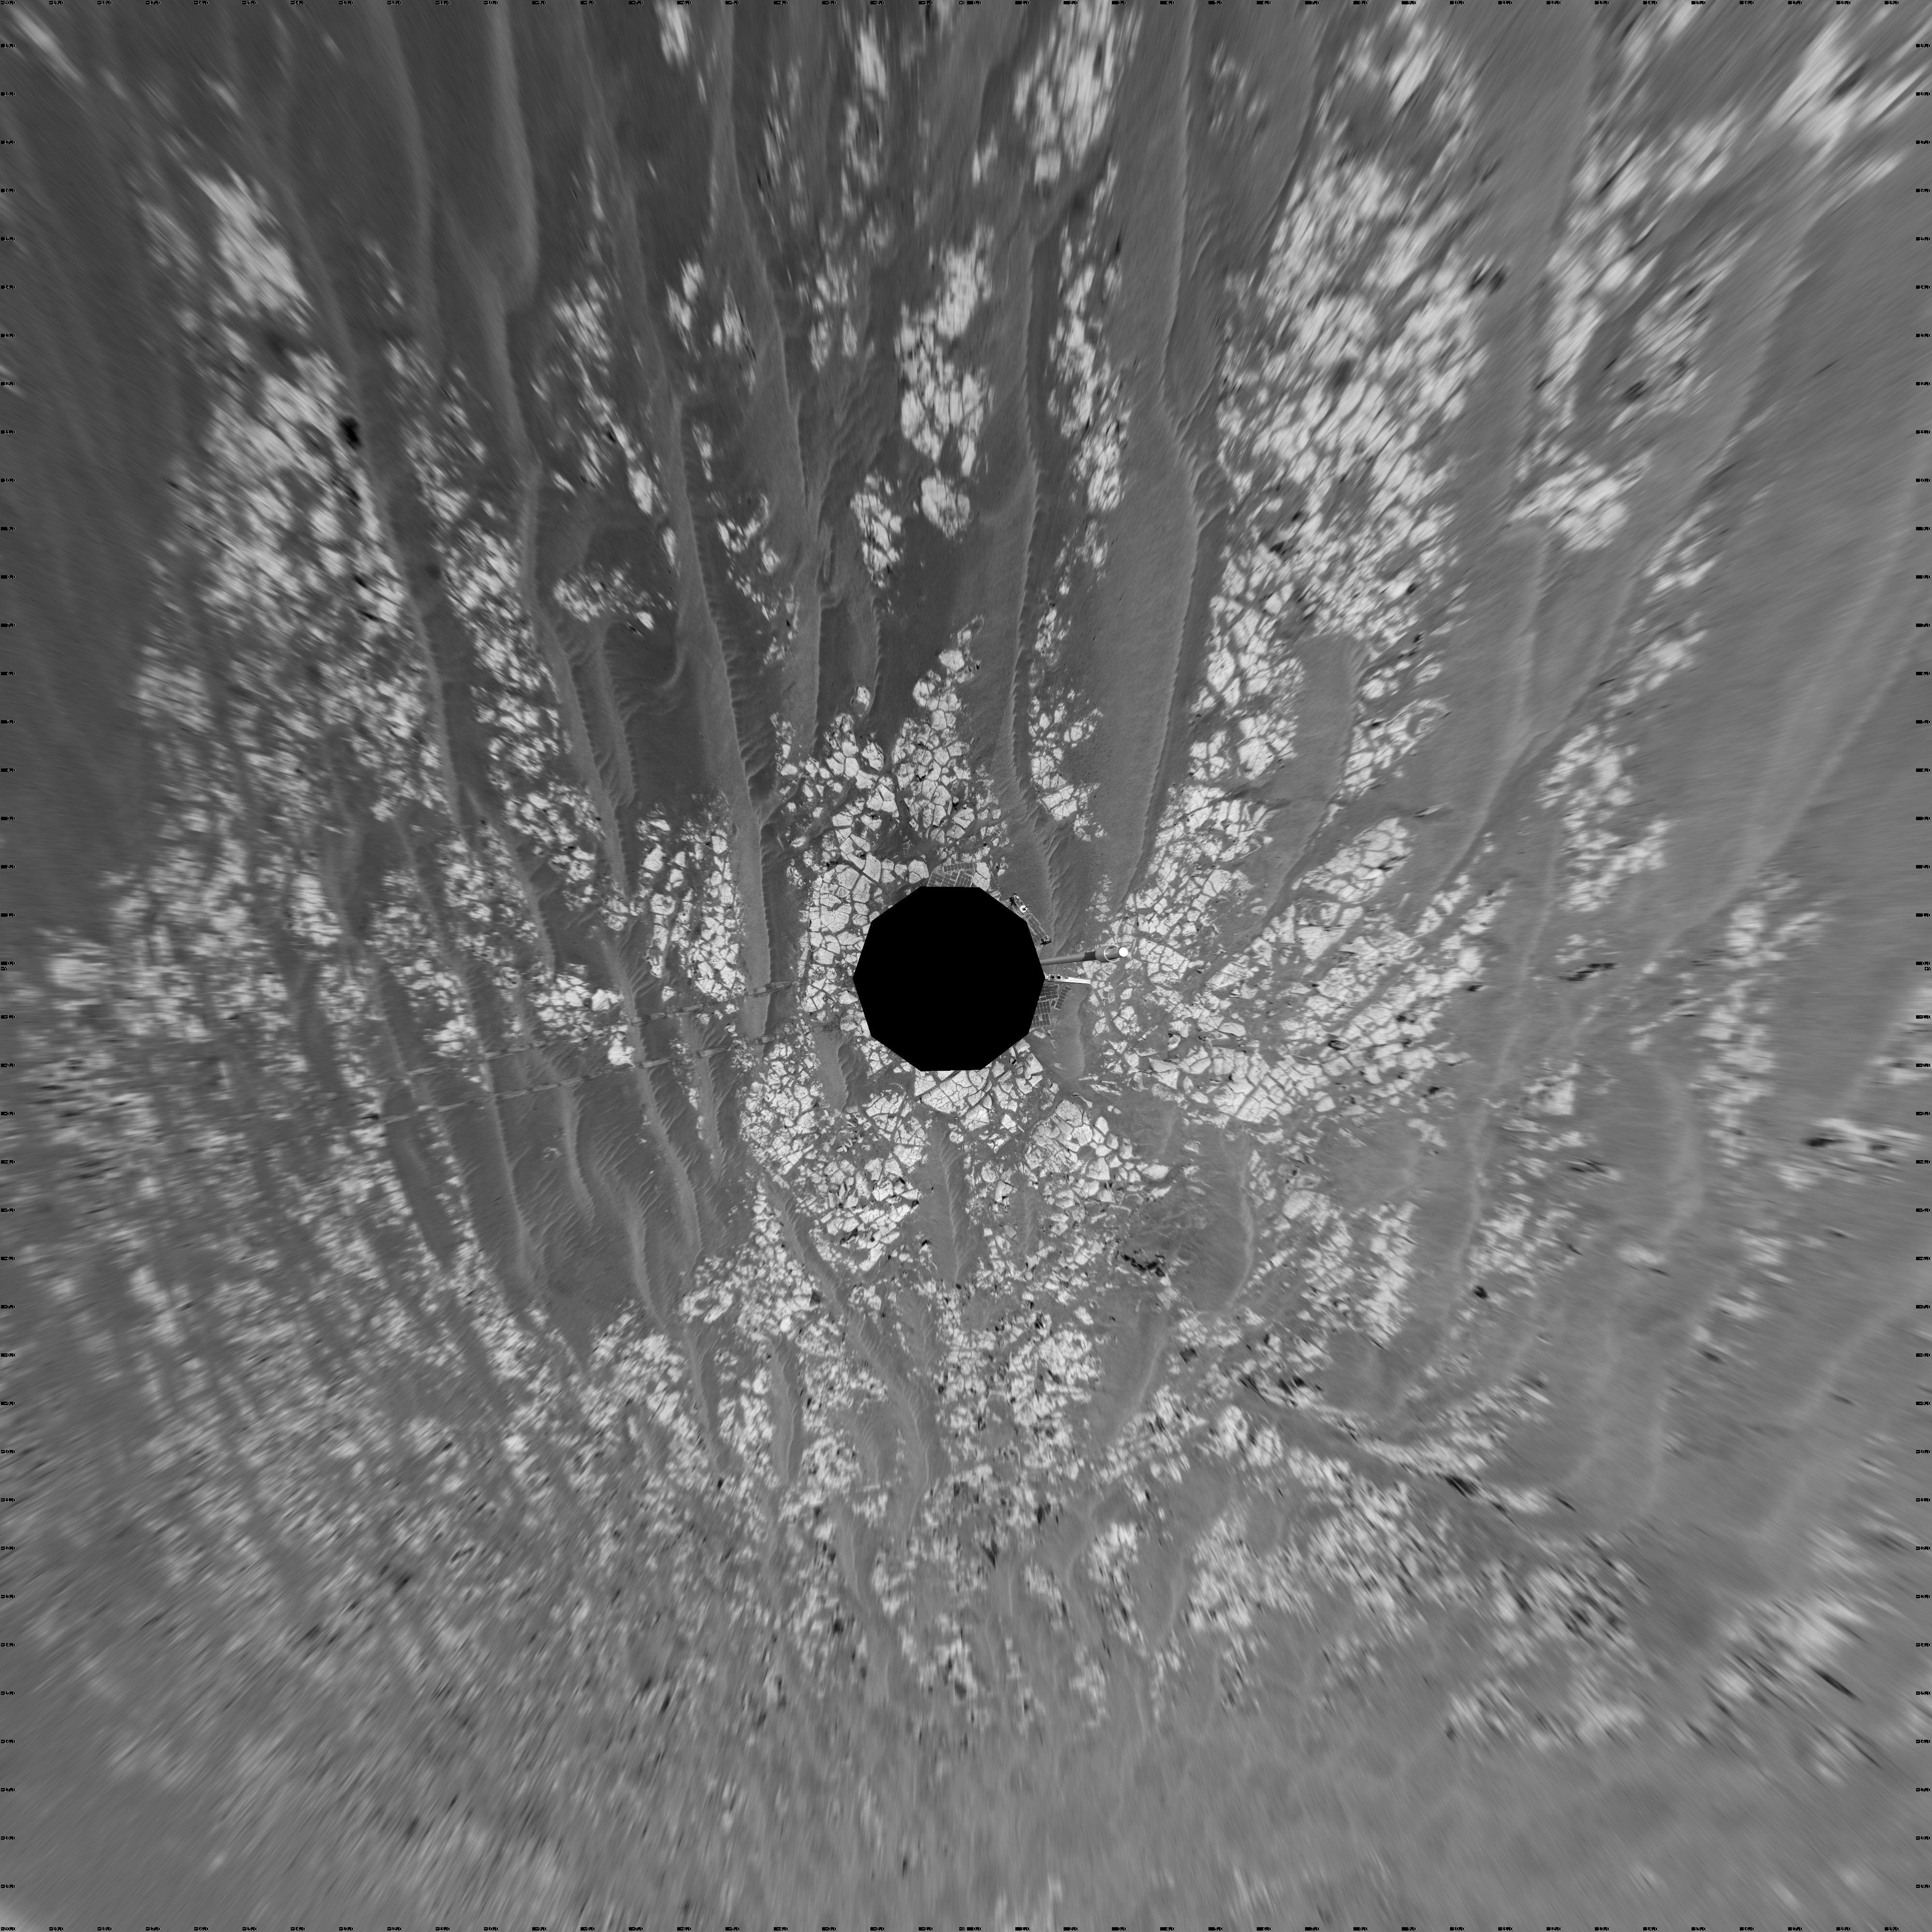

Opportunity’s Surroundings After Sol 2393 Drive (Vertical)

This mosaic of images from the navigation camera on NASA’s Mars Exploration Rover Opportunity shows surroundings of the rover’s location following an 100.7-meter (330-foot) drive during the 2,393rd Martian day, or sol, of Opportunity’s mission on Mars (Oct. 17, 2010). North is at the top.

The camera took the component images for this 360-degree panorama during sols 2393 and 2394. The terrain includes light-toned bedrock and darker ripples of wind-blown sand. For scale, the distance between the parallel wheel tracks in the right half of the image is about 1 meter (about 40 inches).

This view is presented as a vertical projection.

Credit: NASA/JPL-Caltech